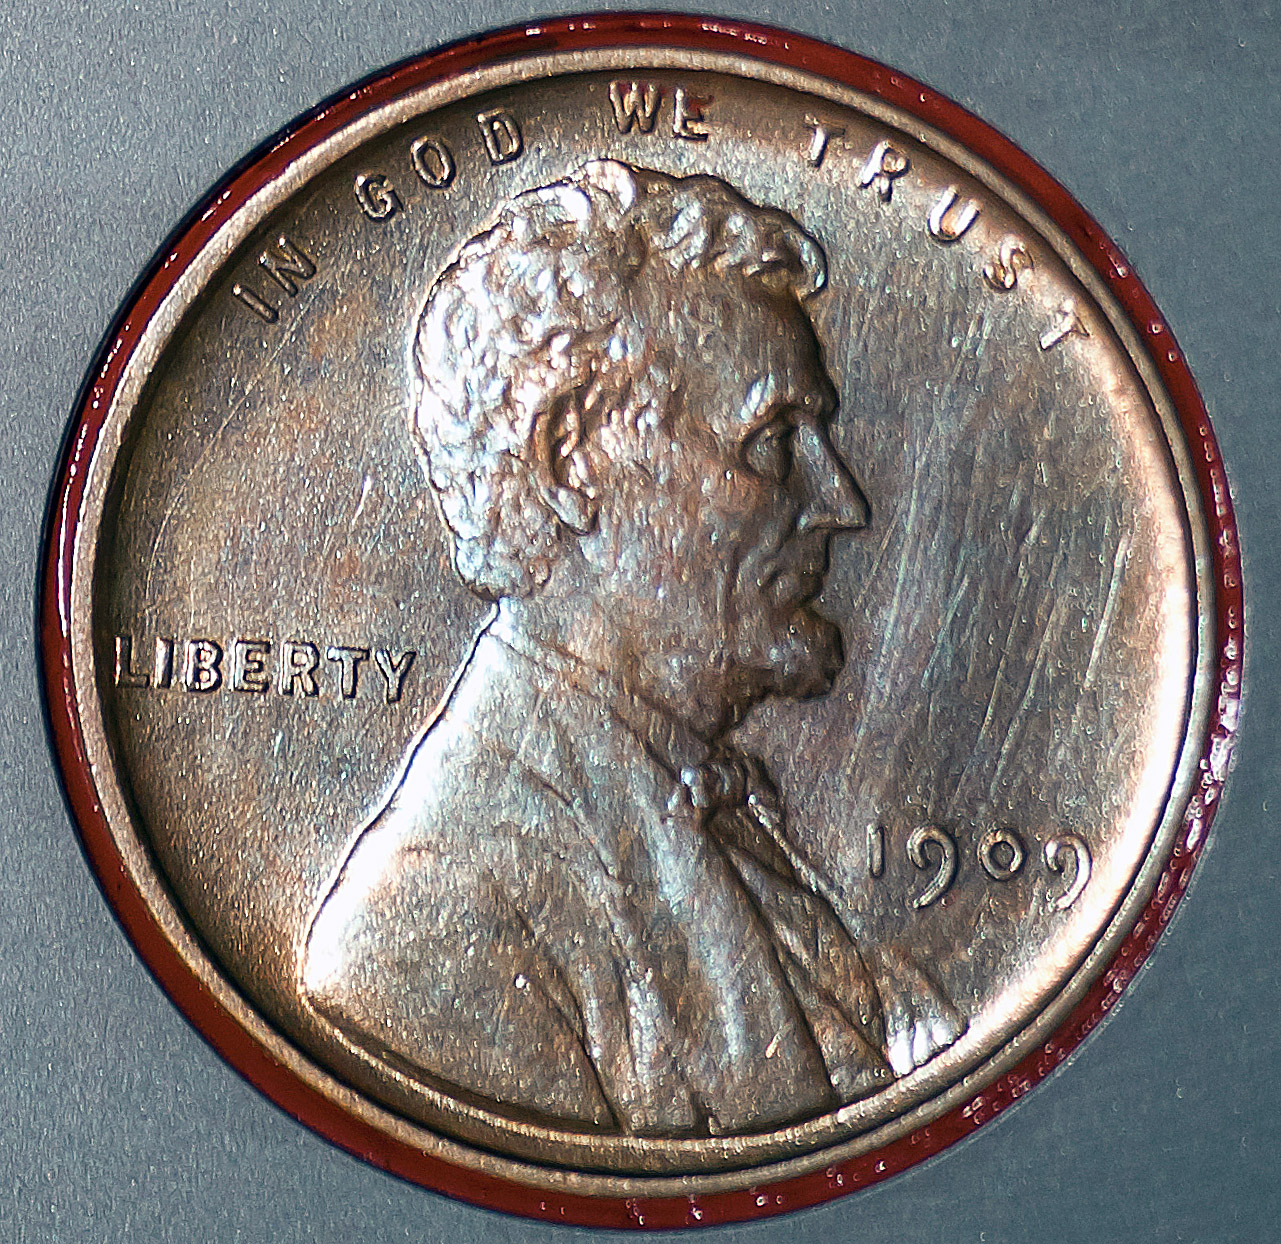

Lincoln Cent on Mars Rover

The Lincoln penny in this photograph is part of a camera calibration target attached to NASA’s Mars rover Curiosity, which is on track for a landing on Mars the night of Aug. 5 to Aug. 6, 2012.

The calibration target for the Mars Hand Lens Imager (MAHLI) instrument also includes color references, a metric bar graphic, and a stair-step pattern for depth calibration. The MAHLI adjustable-focus, color camera at the end of Curiosity’s robotic arm can be used for taking extreme close-ups of rocks and soil on Mars, as well as images from greater distances.

The penny is a nod to geologists’ tradition of placing a coin or other object of known scale as a size reference in close-up photographs of rocks, and it gives the public a familiar object for perceiving size easily when it will be viewed by MAHLI on Mars.

The specific coin, provided by MAHLI’s principal investigator, Ken Edgett, is a 1909 “VDB” penny. That was the first year Lincoln pennies were minted and the centennial of Abraham Lincoln’s birth. The VDB refers to the initials of the coin’s designer, Victor D. Brenner, which are on the reverse side. Brenner based the coin’s low-relief portrait of Lincoln on a photograph taken Feb. 9, 1864, three day’s before Lincoln’s 55th birthday, by Anthony Berger in the Washington, D.C., studio of Mathew Brady.

This photograph of the penny on Curiosity was taken in August 2011 at NASA’s Kennedy Space Center as the Mars Science Laboratory spacecraft was being prepared for launch. The mission launched on Nov. 26, 2011. It will deliver the rover Curiosity to Gale Crater on Mars in August 2012. With MAHLI and nine other science instruments, Curiosity will investigate whether the area has ever offered environmental conditions favorable for microbial life.

Malin Space Science Systems, San Diego, supplied MAHLI and three other cameras for the mission. NASA’s Jet Propulsion Laboratory, a division of the California Institute of Technology, in Pasadena, manages the Mars Science Laboratory mission for the NASA Science Mission Directorate, Washington, and built Curiosity.

Credit: NASA/JPL-Caltech